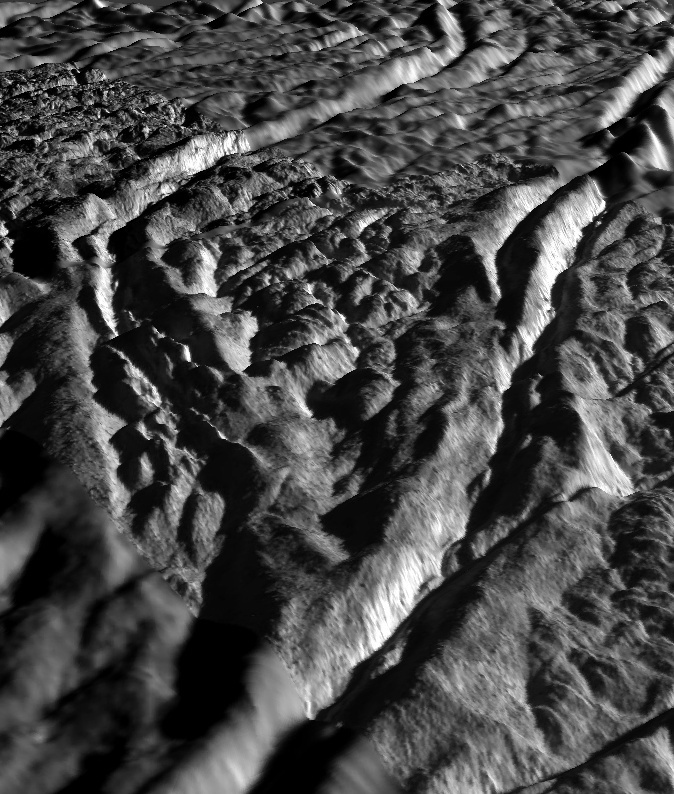

Perspective view of Baghdad Sulcus, Enceladus

This perspective view of Baghdad Sulcus was generated using high resolution images of Enceladus acquired in August 2008 at 12 to 30 meters (40 to 100 feet) resolution, together with a new topographic map of the region produced by Dr. Paul Schenk (http://www.lpi.usra.edu/lpi/schenk/) at the Lunar and Planetary Institute in Houston, TX. Lower resolution images to either side were acquired at 50 to 80 meter (165 to 260 feet) resolution. Baghdad Sulcus is one of several prominent linear structures, dubbed “tiger stripes,” within the geologically active south polar region of Enceladus. This view shows a wedge-shaped area between two prominent branches of Baghdad Sulcus. Each branch consists of two large parallel ridges up to 2 kilometers (1.2 mile) across separated by a deep V-shaped medial trough. The ridges are 80 to 100 meters (approximately 260 to 325 feet) high. The medial troughs between the ridges are 200 to 250 meters (650 to 820 feet) deep. The maximum separation between the two branches is 12 kilometers (7.5 miles). Troughs such as those shown here are probably the source of numerous jets making up the large active water vapor plume over the south pole of Enceladus. The floors of the medial troughs are often broken up into smaller ridges. These could be blocks of crust that have slid down the walls of the trough or fractured blocks pushed up from below. Relief has been exaggerated by a factor of ~10 to enhance clarity.

The raw data from which this product was developed were retrieved from the Planetary Data System’s Cassini archives. The Cassini-Huygens mission is a cooperative project of NASA, the European Space Agency and the Italian Space Agency. The Jet Propulsion Laboratory, a division of the California Institute of Technology in Pasadena, manages the mission for NASA’s Science Mission Directorate, Washington, D.C. The Cassini orbiter and its two onboard cameras were designed, developed and assembled at JPL. The imaging operations center is based at the Space Science Institute in Boulder, Colo. (http://ciclops.org)

Credit: NASA/JPL/Space Science Institute/Universities Space Research Association/Lunar & Planetary Institute